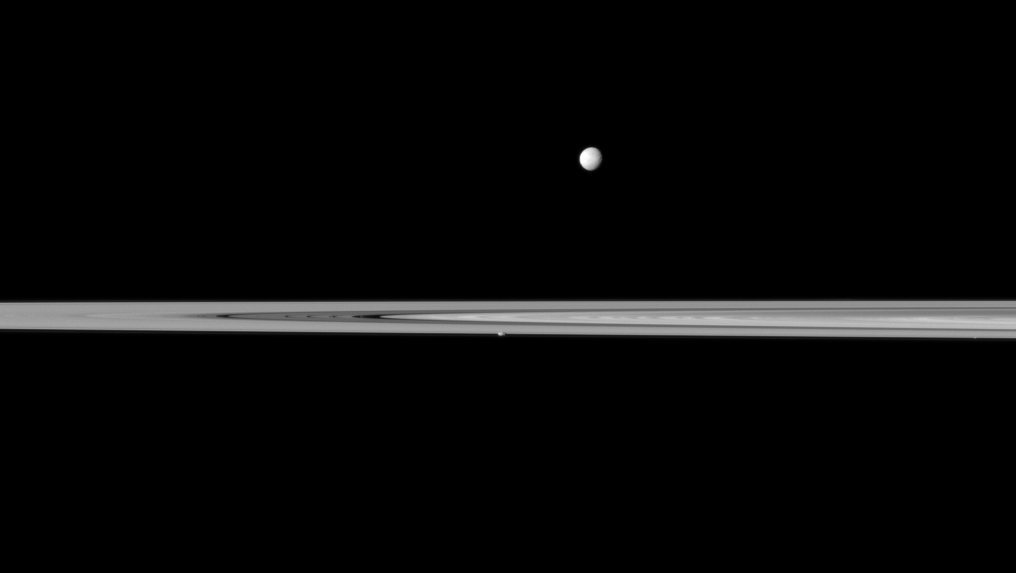

Planted Potato

Saturn’s small, potato-shaped moon Prometheus appears embedded within the planet’s rings near the center of this Cassini spacecraft view while the larger moon Mimas orbits beyond the rings.

Mimas (396 kilometers, or 246 miles across) is near the center top of the image and is farthest from Cassini here. Prometheus (86 kilometers, or 53 miles across) looks like a small bump lying in the edge of the rings closest to Cassini in this view. Prometheus actually orbits in the Roche Division between the A ring and thin F ring, and it periodically perturbs the F ring. See PIA08397 to learn more. Atlas, an even smaller moon at 30 kilometers (19 miles) across, also orbits in the Roche Division and can just barely be detected as a bright dot in the rings (at the “bottom” of the rings) on the far right of the image.

This view looks toward the northern, sunlit side of the rings from just above the ringplane.

The image was taken in visible light with the Cassini spacecraft narrow-angle camera on May 16, 2011. The view was acquired at a distance of approximately 2.7 million kilometers (1.7 million miles) from Mimas. The view was acquired at a distance of approximately 2.5 million kilometers (1.6 million miles) from Prometheus and Atlas. Image scale is 16 kilometers (10 miles) on Mimas and 15 kilometers (9 miles) per pixel on Prometheus and Atlas.

The Cassini-Huygens mission is a cooperative project of NASA, the European Space Agency and the Italian Space Agency. The Jet Propulsion Laboratory, a division of the California Institute of Technology in Pasadena, manages the mission for NASA’s Science Mission Directorate, Washington, D.C. The Cassini orbiter and its two onboard cameras were designed, developed and assembled at JPL. The imaging operations center is based at the Space Science Institute in Boulder, Colo.

Credit: NASA/JPL-Caltech/Space Science Institute